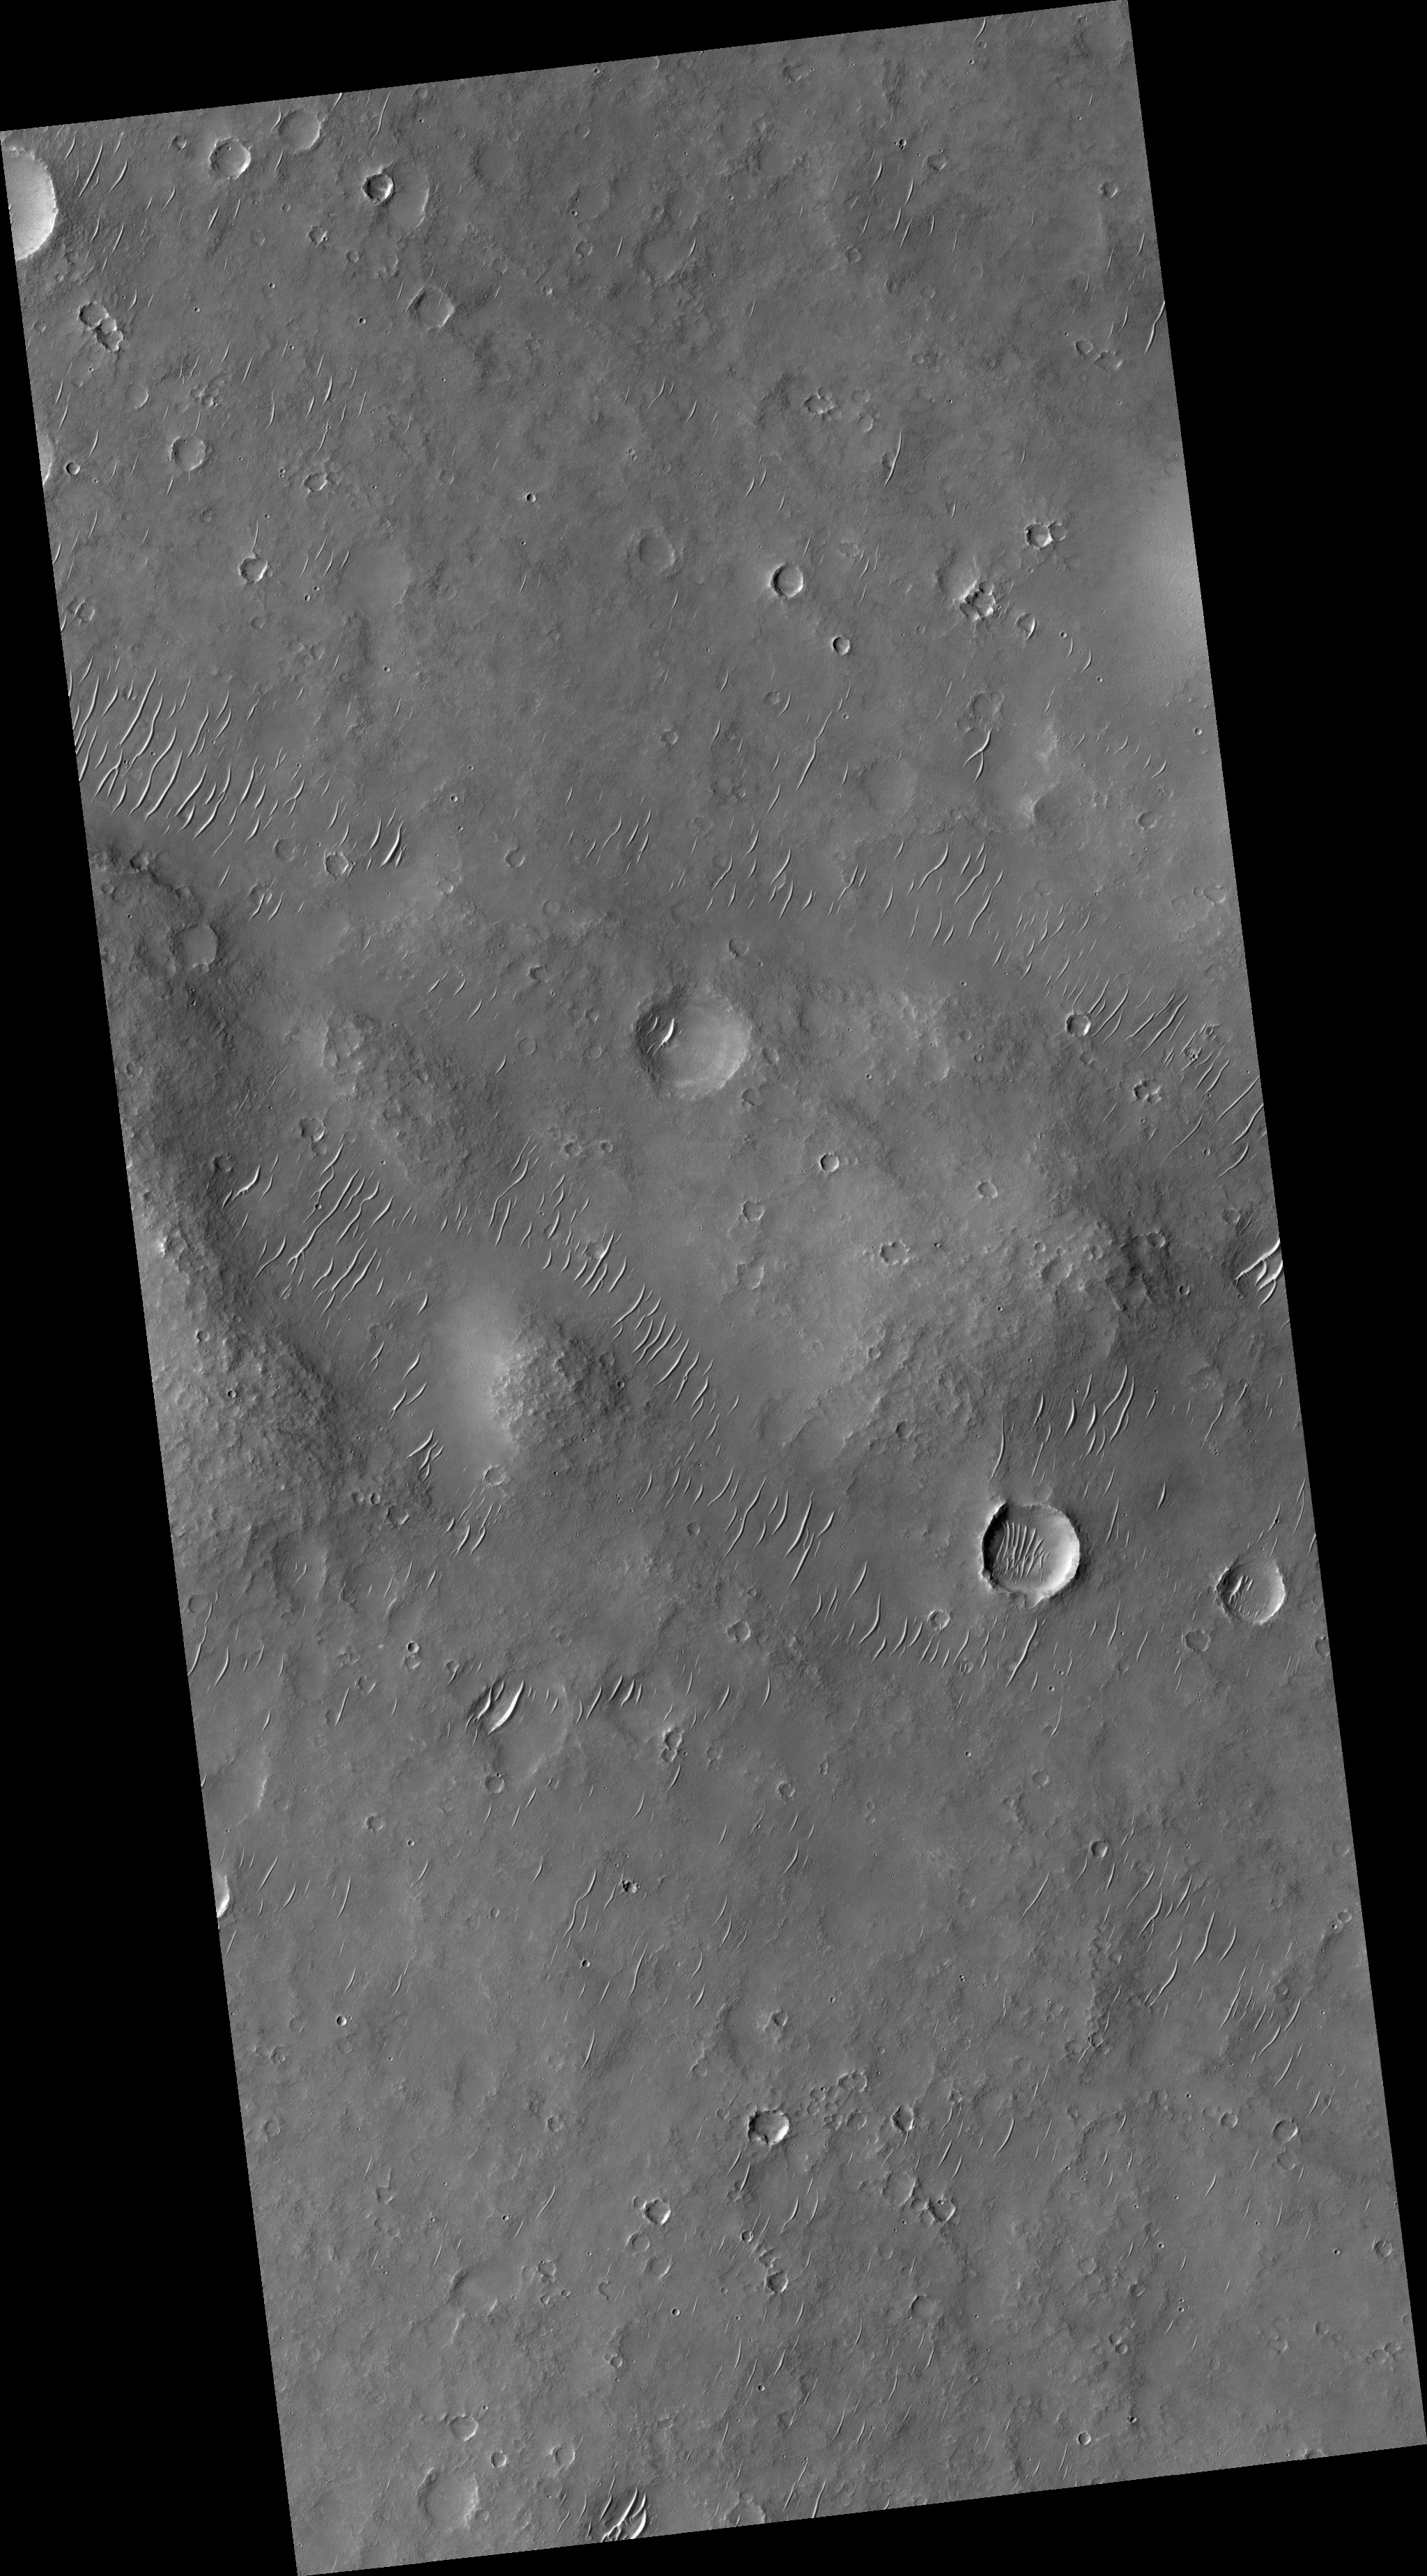

Ancient Lava Plain in Thaumasia Planum

This HiRISE image (PSP_002432_1525) samples part of an ancient lava plain in Thaumasia Planum. The stack of lava flows has been folded into ridges the size of a chain of hills, as can be seen in the center of the image.

The lava and the ridge has been degraded by erosion. The numerous craters and dunes attest to two of the erosional processes-meteorite impacts and the wind.

Observation Toolbox
Acquisition date: 2 February 2007
Local Mars time: 3:47 PM
Degrees latitude (centered): -27.4°
Degrees longitude (East): 294.8°
Range to target site: 252.7 km (157.9 miles)
Original image scale range: 25.3 cm/pixel (with 1 x 1 binning) so objects ~76 cm across are resolved
Map-projected scale: 25 cm/pixel and north is up
Map-projection: EQUIRECTANGULAR
Emission angle: 0.3°
Phase angle: 61.7°
Solar incidence angle: 62°, with the Sun about 28° above the horizon
Solar longitude: 176.7°, Northern Summer

NASA’s Jet Propulsion Laboratory, a division of the California Institute of Technology in Pasadena, manages the Mars Reconnaissance Orbiter for NASA’s Science Mission Directorate, Washington. Lockheed Martin Space Systems, Denver, is the prime contractor for the project and built the spacecraft. The High Resolution Imaging Science Experiment is operated by the University of Arizona, Tucson, and the instrument was built by Ball Aerospace and Technology Corp., Boulder, Colo.

Credit: NASA/JPL/University of Arizona